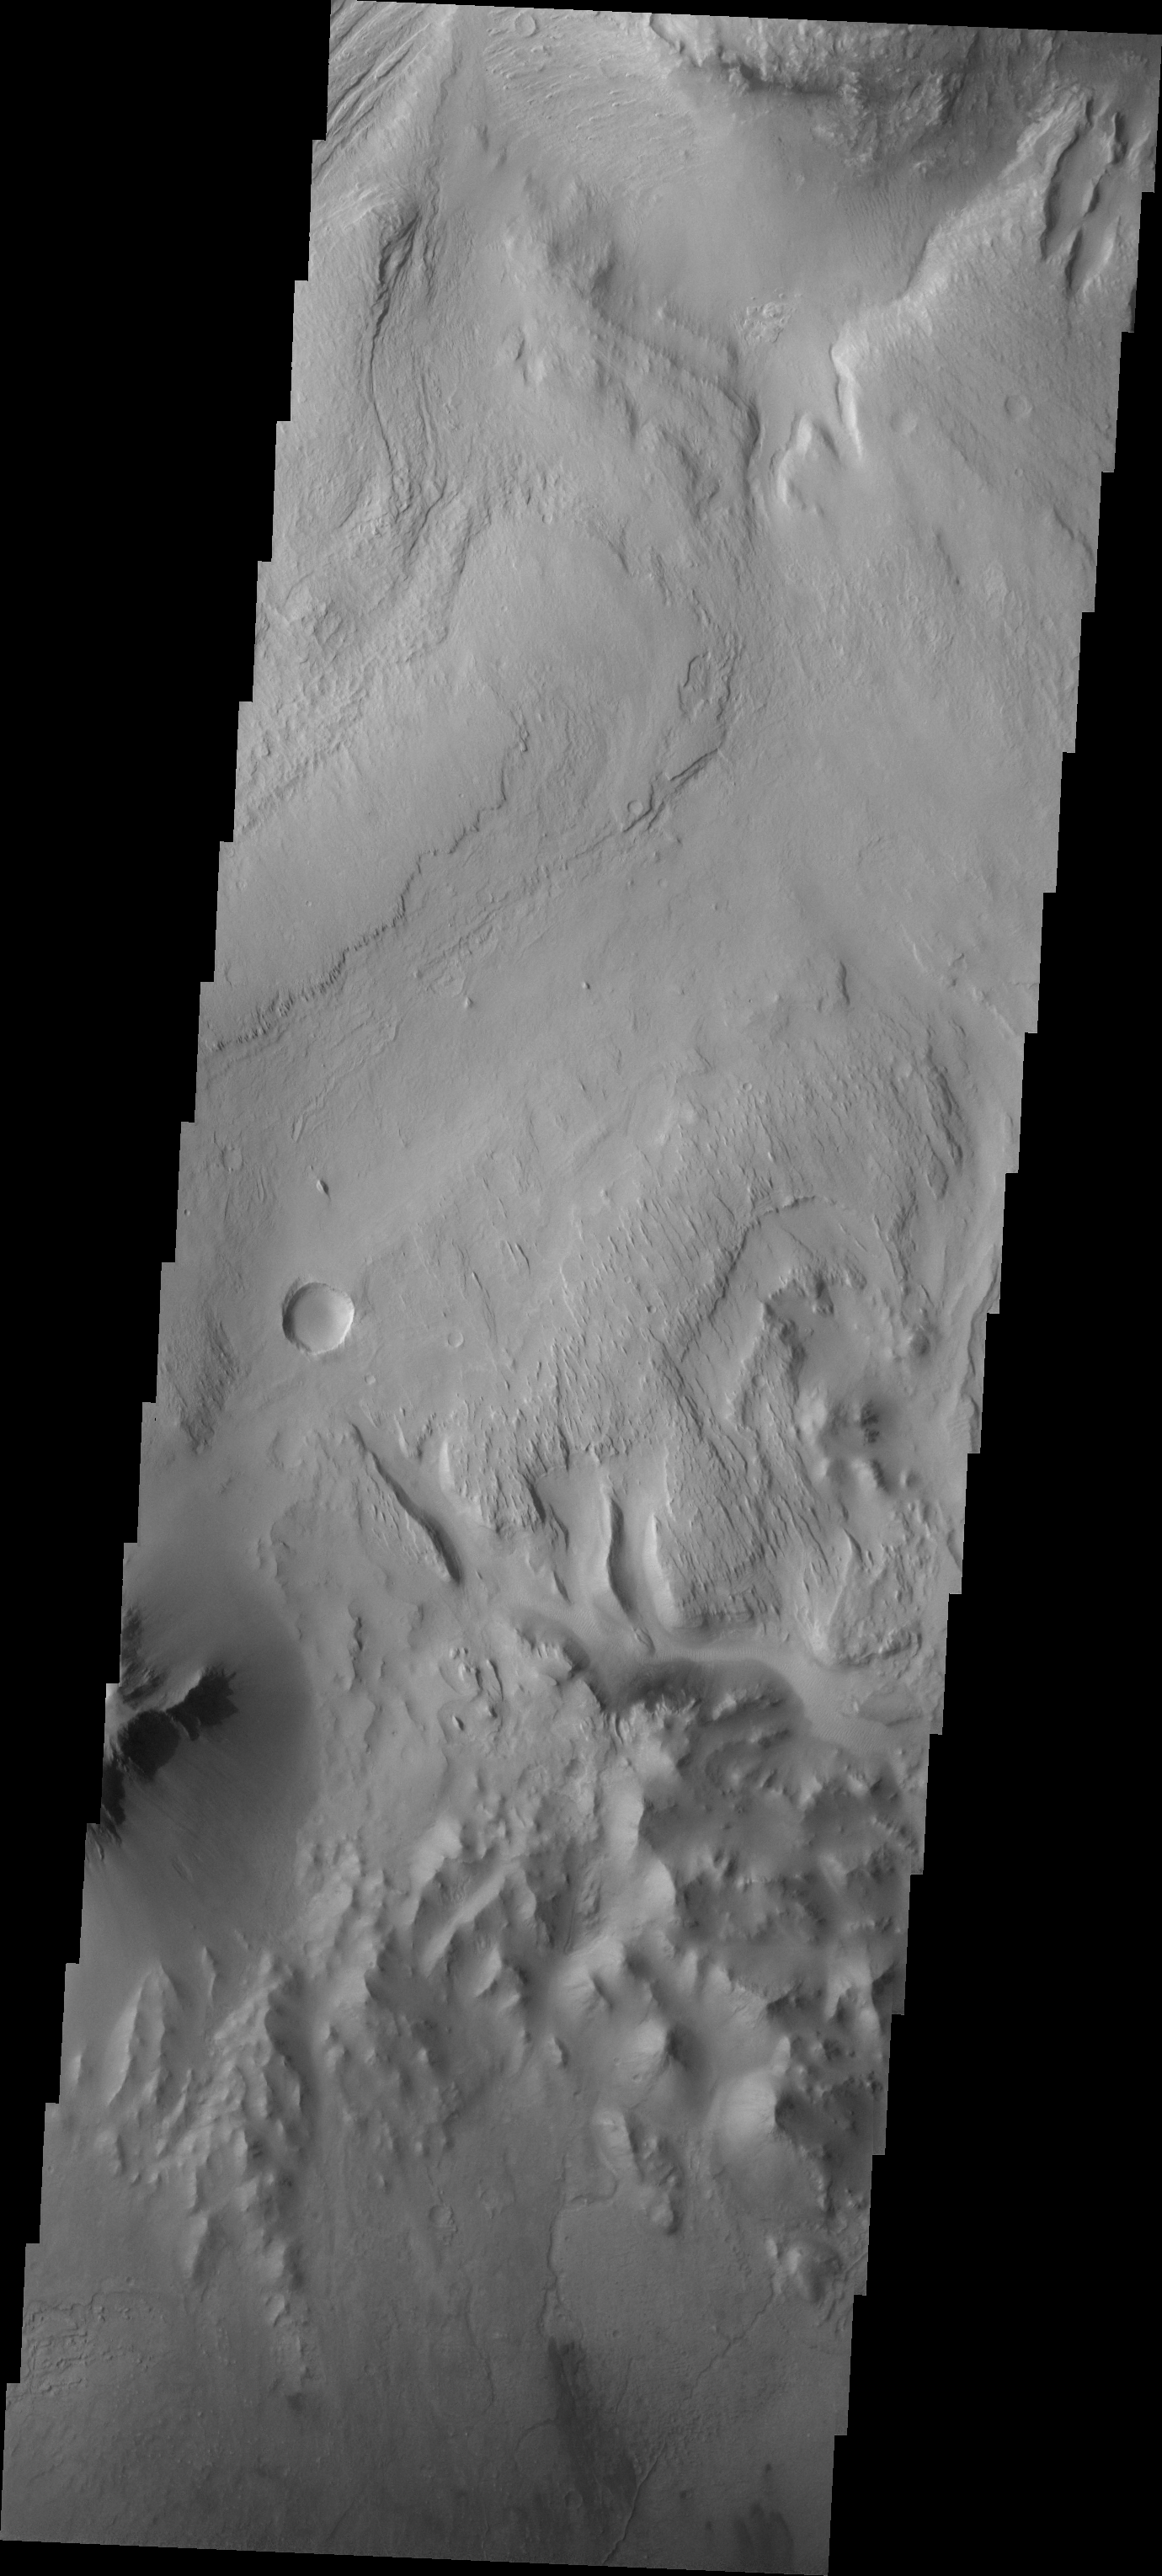

Images of Gale #13

During the month of April Mars will be in conjunction relative to the Earth. This means the Sun is in the line-of-sight between Earth and Mars, and communication between the two planets is almost impossible. For conjunction, the rovers and orbiting spacecraft at Mars continue to operate, but do not send the data to Earth. This recorded data will be sent to Earth when Mars moves away from the sun and the line-of-sight between Earth and Mars is reestablished. During conjunction the THEMIS image of the day will be a visual tour of Gale Crater, the location of the newest rover Curiosity.

Today’s image show the region slightly south of yesterday’s image, including the floor of the crater at the bottom of the frame.

Credit: NASA/JPL-Caltech/ASU